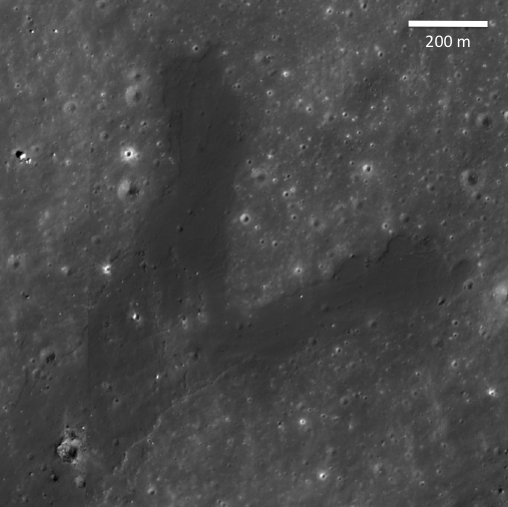

Forked Impact Melt Flows at Farside Crater

Young, Copernican-aged lunar impact craters exhibit spectacular deposits of lava-like material produced by shock melting in and around the craters. These lunar impact melts are observed as thin, hard-rock veneers, flows, and ponds. This image highlights a spectacular example of a large impact melt flow that flowed from a young small highlands crater (~3.1 kilometers or ~2 miles in diameter). The distal portion of this curved impact melt flow splits into two separate flows. The source crater is 2.5 kilometers (1.5 miles) to the south in a region of the farside highlands ENE of Mare Moscoviense. Image width is 1.3 kilometers (1421 yards), and the pixel width is 1.25 meters (4 feet), NAC Image M112902715L, illumination is from the right.

NASA’s Goddard Space Flight Center built and manages the mission for the Exploration Systems Mission Directorate at NASA Headquarters in Washington. The Lunar Reconnaissance Orbiter Camera was designed to acquire data for landing site certification and to conduct polar illumination studies and global mapping. Operated by Arizona State University, LROC consists of a pair of narrow-angle cameras (NAC) and a single wide-angle camera (WAC). The mission is expected to return over 70 terabytes of image data.

Credit: NASA/GSFC/Arizona State University